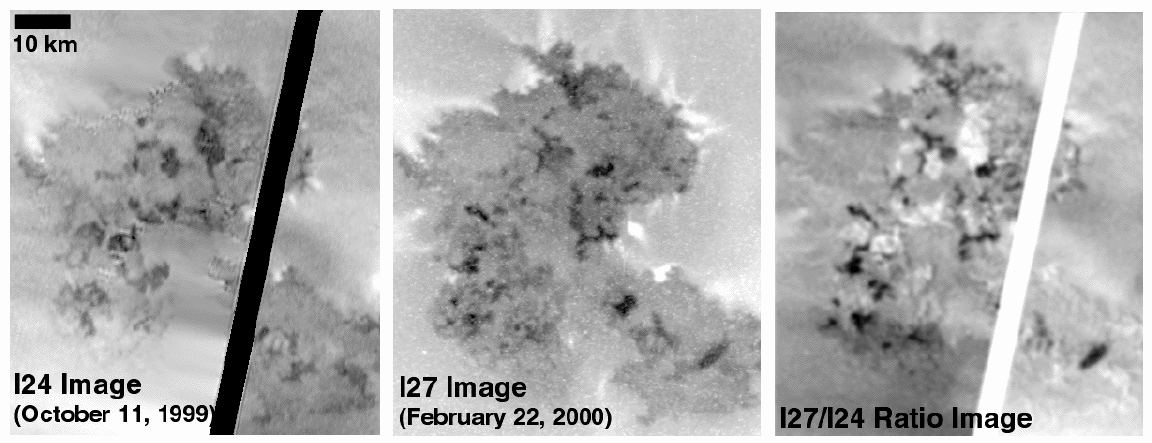

Changes Observed in Just 4.5 Months at Prometheus, Io

These images illustrate just how quickly the surface of Io is changing. The image on the left shows lava flows from the volcano Prometheus as seen by NASA’s Galileo spacecraft on October 11, 1999 on its 24th orbit (I24). White streaks emanating from around the edge of the flow may be frost deposited by small plumes of gas rich in sulfur dioxide that is vaporized by the hot lava. Bright material from the Prometheus plume quickly covers any cool surface; therefore, the darkest areas are the youngest lava flows. The middle image shows the same area as it appeared to Galileo 4-1/2 months later, on February 22, 2000 during its 27th orbit (I27). Numerous changes in the shapes and locations of the dark lava flows and bright streaks are evident.

The image on the right is a ratio of the I27 and I24 images (constructed by dividing the I27 image by the I24 image) which illustrates the changes that occurred between I24 and I27. Anything that became darker between October and February is dark in the ratio image and anything that became brighter is bright in the ratio. The juxtaposition of the dark and bright areas in the ratio image indicates that most of the fresh (dark) flows seen in I27 are extensions of the flows that were fresh (dark) during I24. Approximately 60 square kilometers (23 square miles) were covered by new lava flows in the 134 days between the two images. This means the average rate at which lava is covering the surface is about .45 square kilometers (.18 square miles) per day. This rate for Prometheus is about 10 times higher than peak eruption rates at Kilauea in Hawaii.

North is to the top in all images, and the images have resolutions of about 180 meters (or yards) per picture element. The large doses of radiation to which the spacecraft is subjected each time it passes close to Jupiter caused a problem with Galileo’s camera, which resulted in scrambling of the I24 image. Engineers at NASA’s Jet Propulsion Laboratory (JPL), Pasadena, CA, were able to reconstruct the image, but a black stripe remains where data could not be recovered. Some areas that could not be reconstructed appear blurred. To avoid a recurrence of this problem, a different camera mode was used during I27, so the later image is fine.

JPL manages the mission for NASA’s Office of Space Science, Washington, DC. JPL is a division of the California Institute of Technology, Pasadena, CA.

Credit: NASA/JPL/University of Arizona